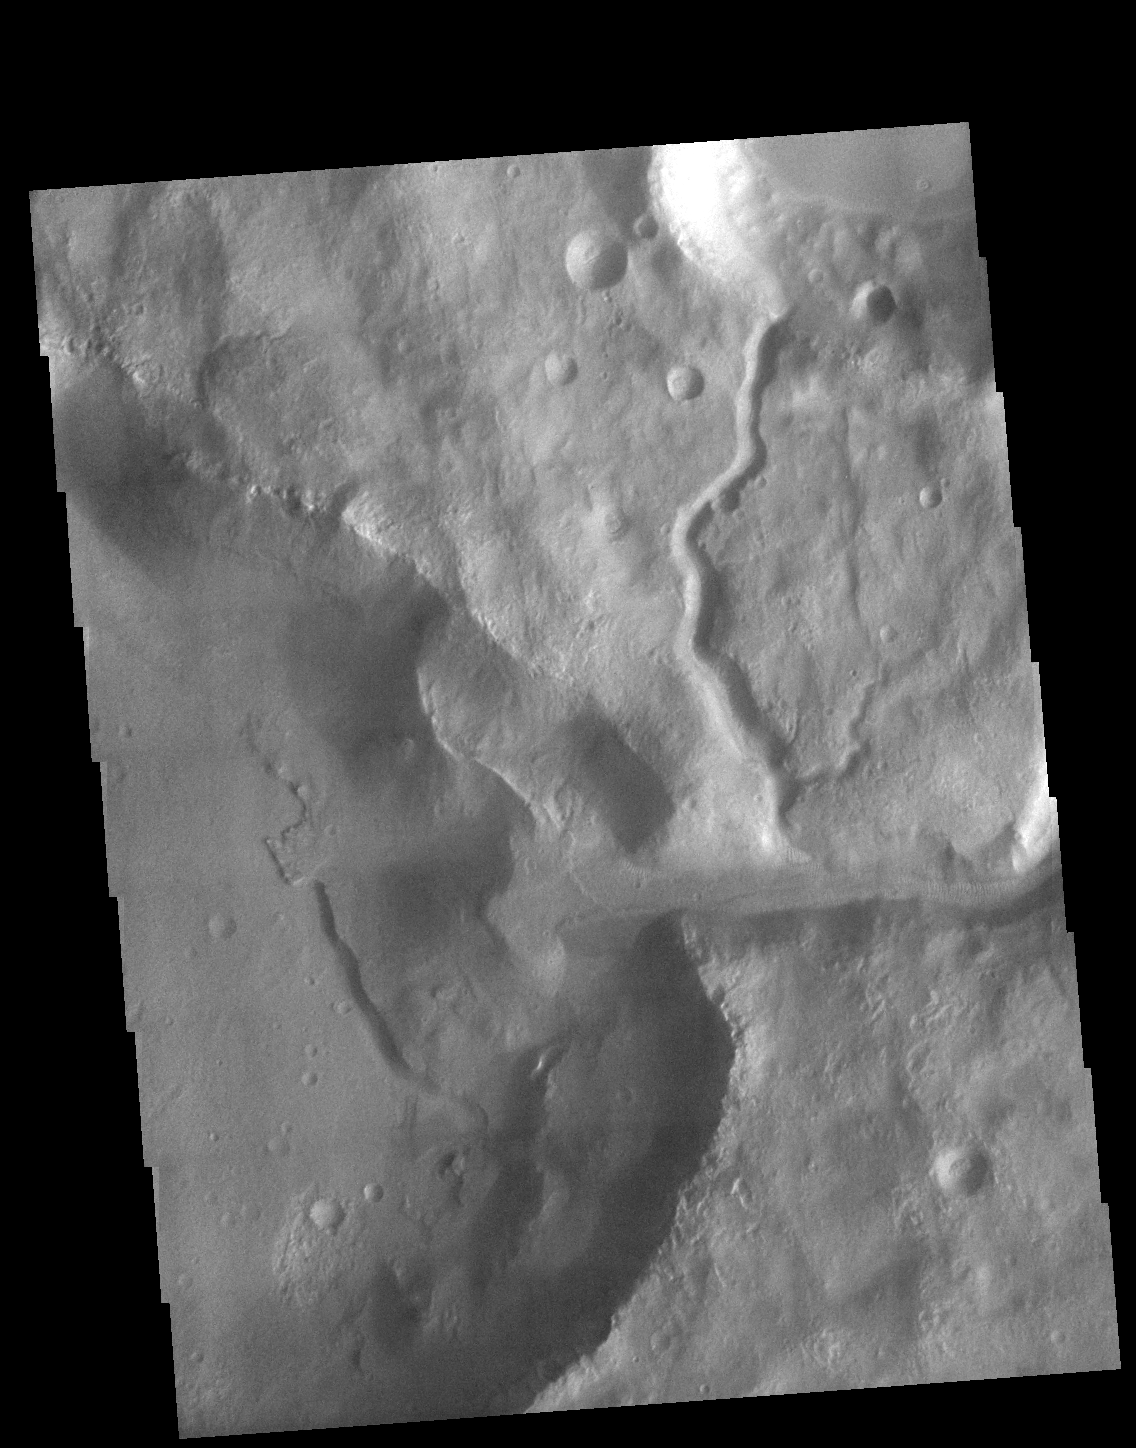

Crater Delta

Today’s VIS image shows two unnamed channels on the western edge of Claritas Fossae. The small channel joins the larger one close the the crater rim. The main channel has formed a delta in the crater. Deltas are formed when sediment laden rivers slow down – either due to a flattening of topography, or entering a standing body of water. The reduction in velocity causes the sediments to be deposited. The main channel often diverges into numerous smaller channel that spread apart to form the typical fan shape of a delta.

Credit: NASA/JPL-Caltech/ASU